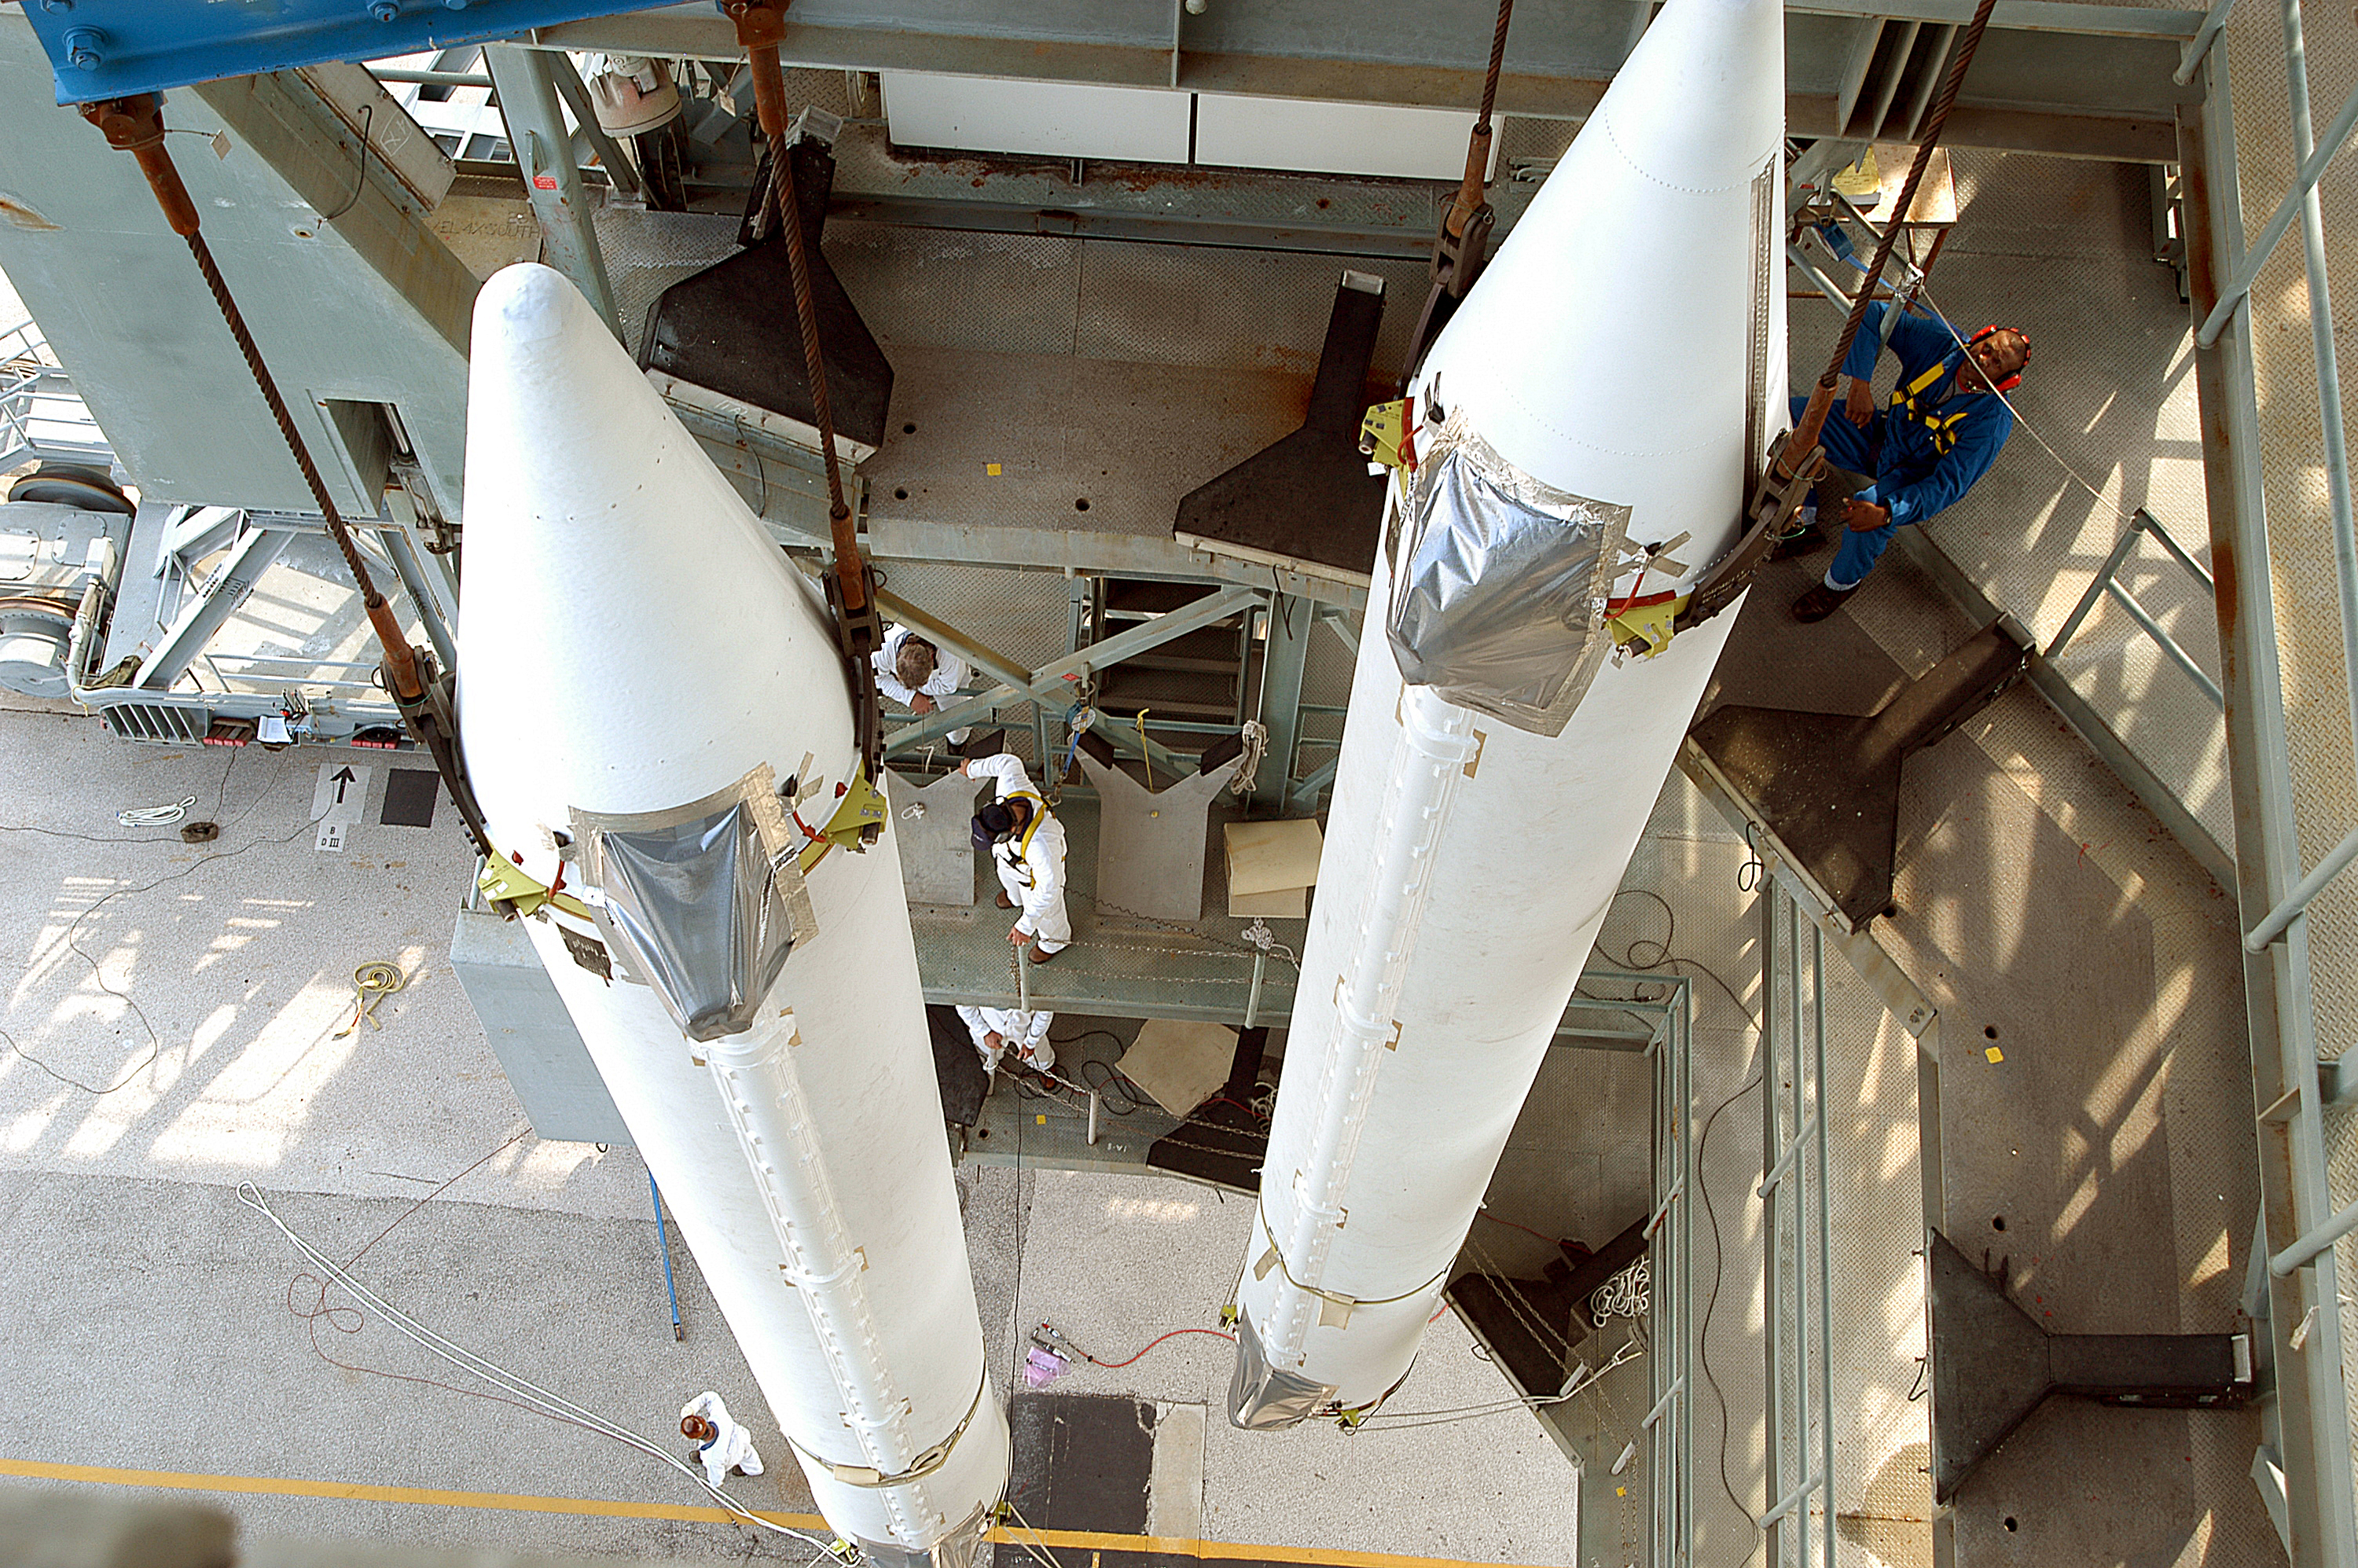

The Rocket that Didn't Launch Spitzer

A Delta II rocket, initially intended to launch the Spitzer Space Telescope on April 18, 2003. However, due to additional engineering tests that were needed on the rocket, the launch was delayed and the rocket was instead used to launch a Mars mission. Spitzer launched on a different rocket on August 25, 2003.

Credit: NASA/KSC